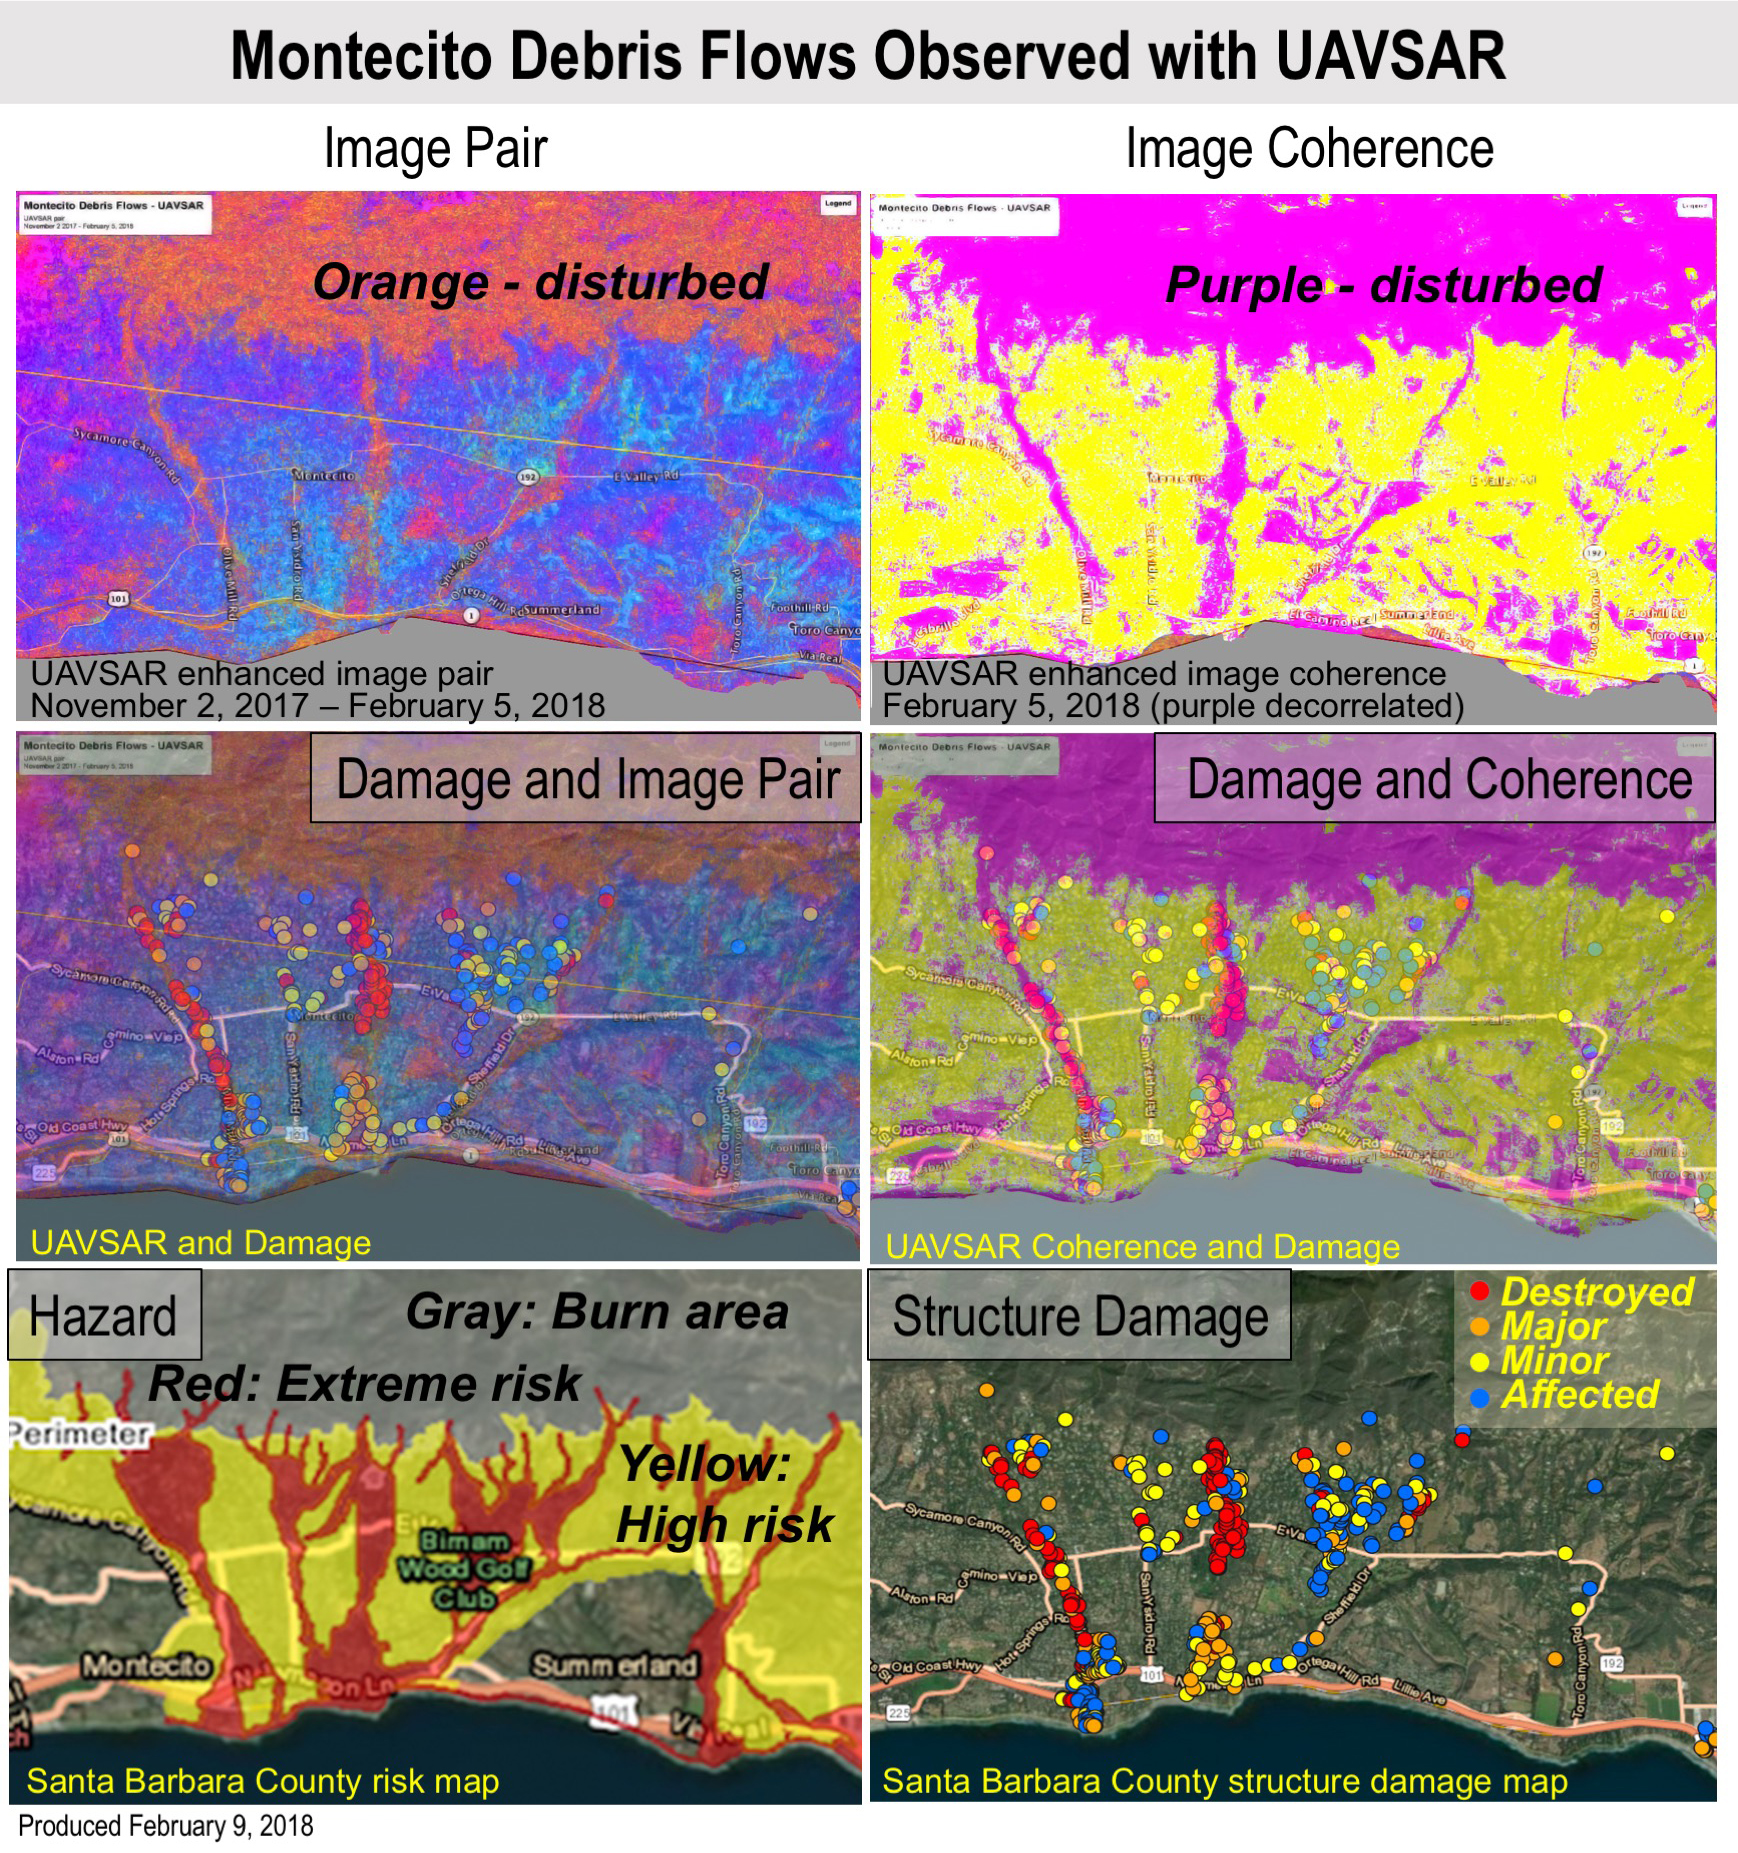

Effects of Deadly California Debris Flows Seen in Before/After Images from NASA’s UAVSAR

Extreme winter rains in January 2018 following the Thomas Fire in Ventura and Santa Barbara Counties caused severe debris flows, resulting in significant loss of life and considerable property damage in the town on Montecito, just east of Santa Barbara. NASA’s Uninhabited Aerial Vehicle Synthetic Aperture Radar (UAVSAR) airborne radar platform detected changes caused by the debris flows between two images acquired on Nov. 2, 2017, and Feb. 5, 2018. An enhanced image pair (top left) shows disturbed areas in orange. In areas of severe surface disruption from the fire scar and debris flows the two image pairs can’t be matched and decorrelate (top right). In the middle panels, the radar images are overlaid on the structure damage map produced by the County of Santa Barbara. The fire scars and damage correspond well with the risk map (lower left) and damage map (lower right). With an operational system, products such as these have the potential to augment information available for search and rescue, and for damage assessment for government agencies or the insurance industry. Radar has the advantage of being available in all weather conditions, as it can image through clouds.

NASA’s Uninhabited Aerial Vehicle Synthetic Aperture Radar (UAVSAR), developed and managed by the Jet Propulsion Laboratory, Pasadena, California, can record changes on the ground beneath the aircraft that occur between multiple flights, which take exactly the same flight path. The instrument is used to monitor how volcanoes, earthquakes, and other natural hazards are changing Earth.

The JPL UAVSAR team collected and processed the imagery for Principal Investigator Andrea Donnellan who performed the analysis. She has been conducting ground change research using UAVSAR in this and other regions of California since 2009.

Credit: NASA/JPL-Caltech